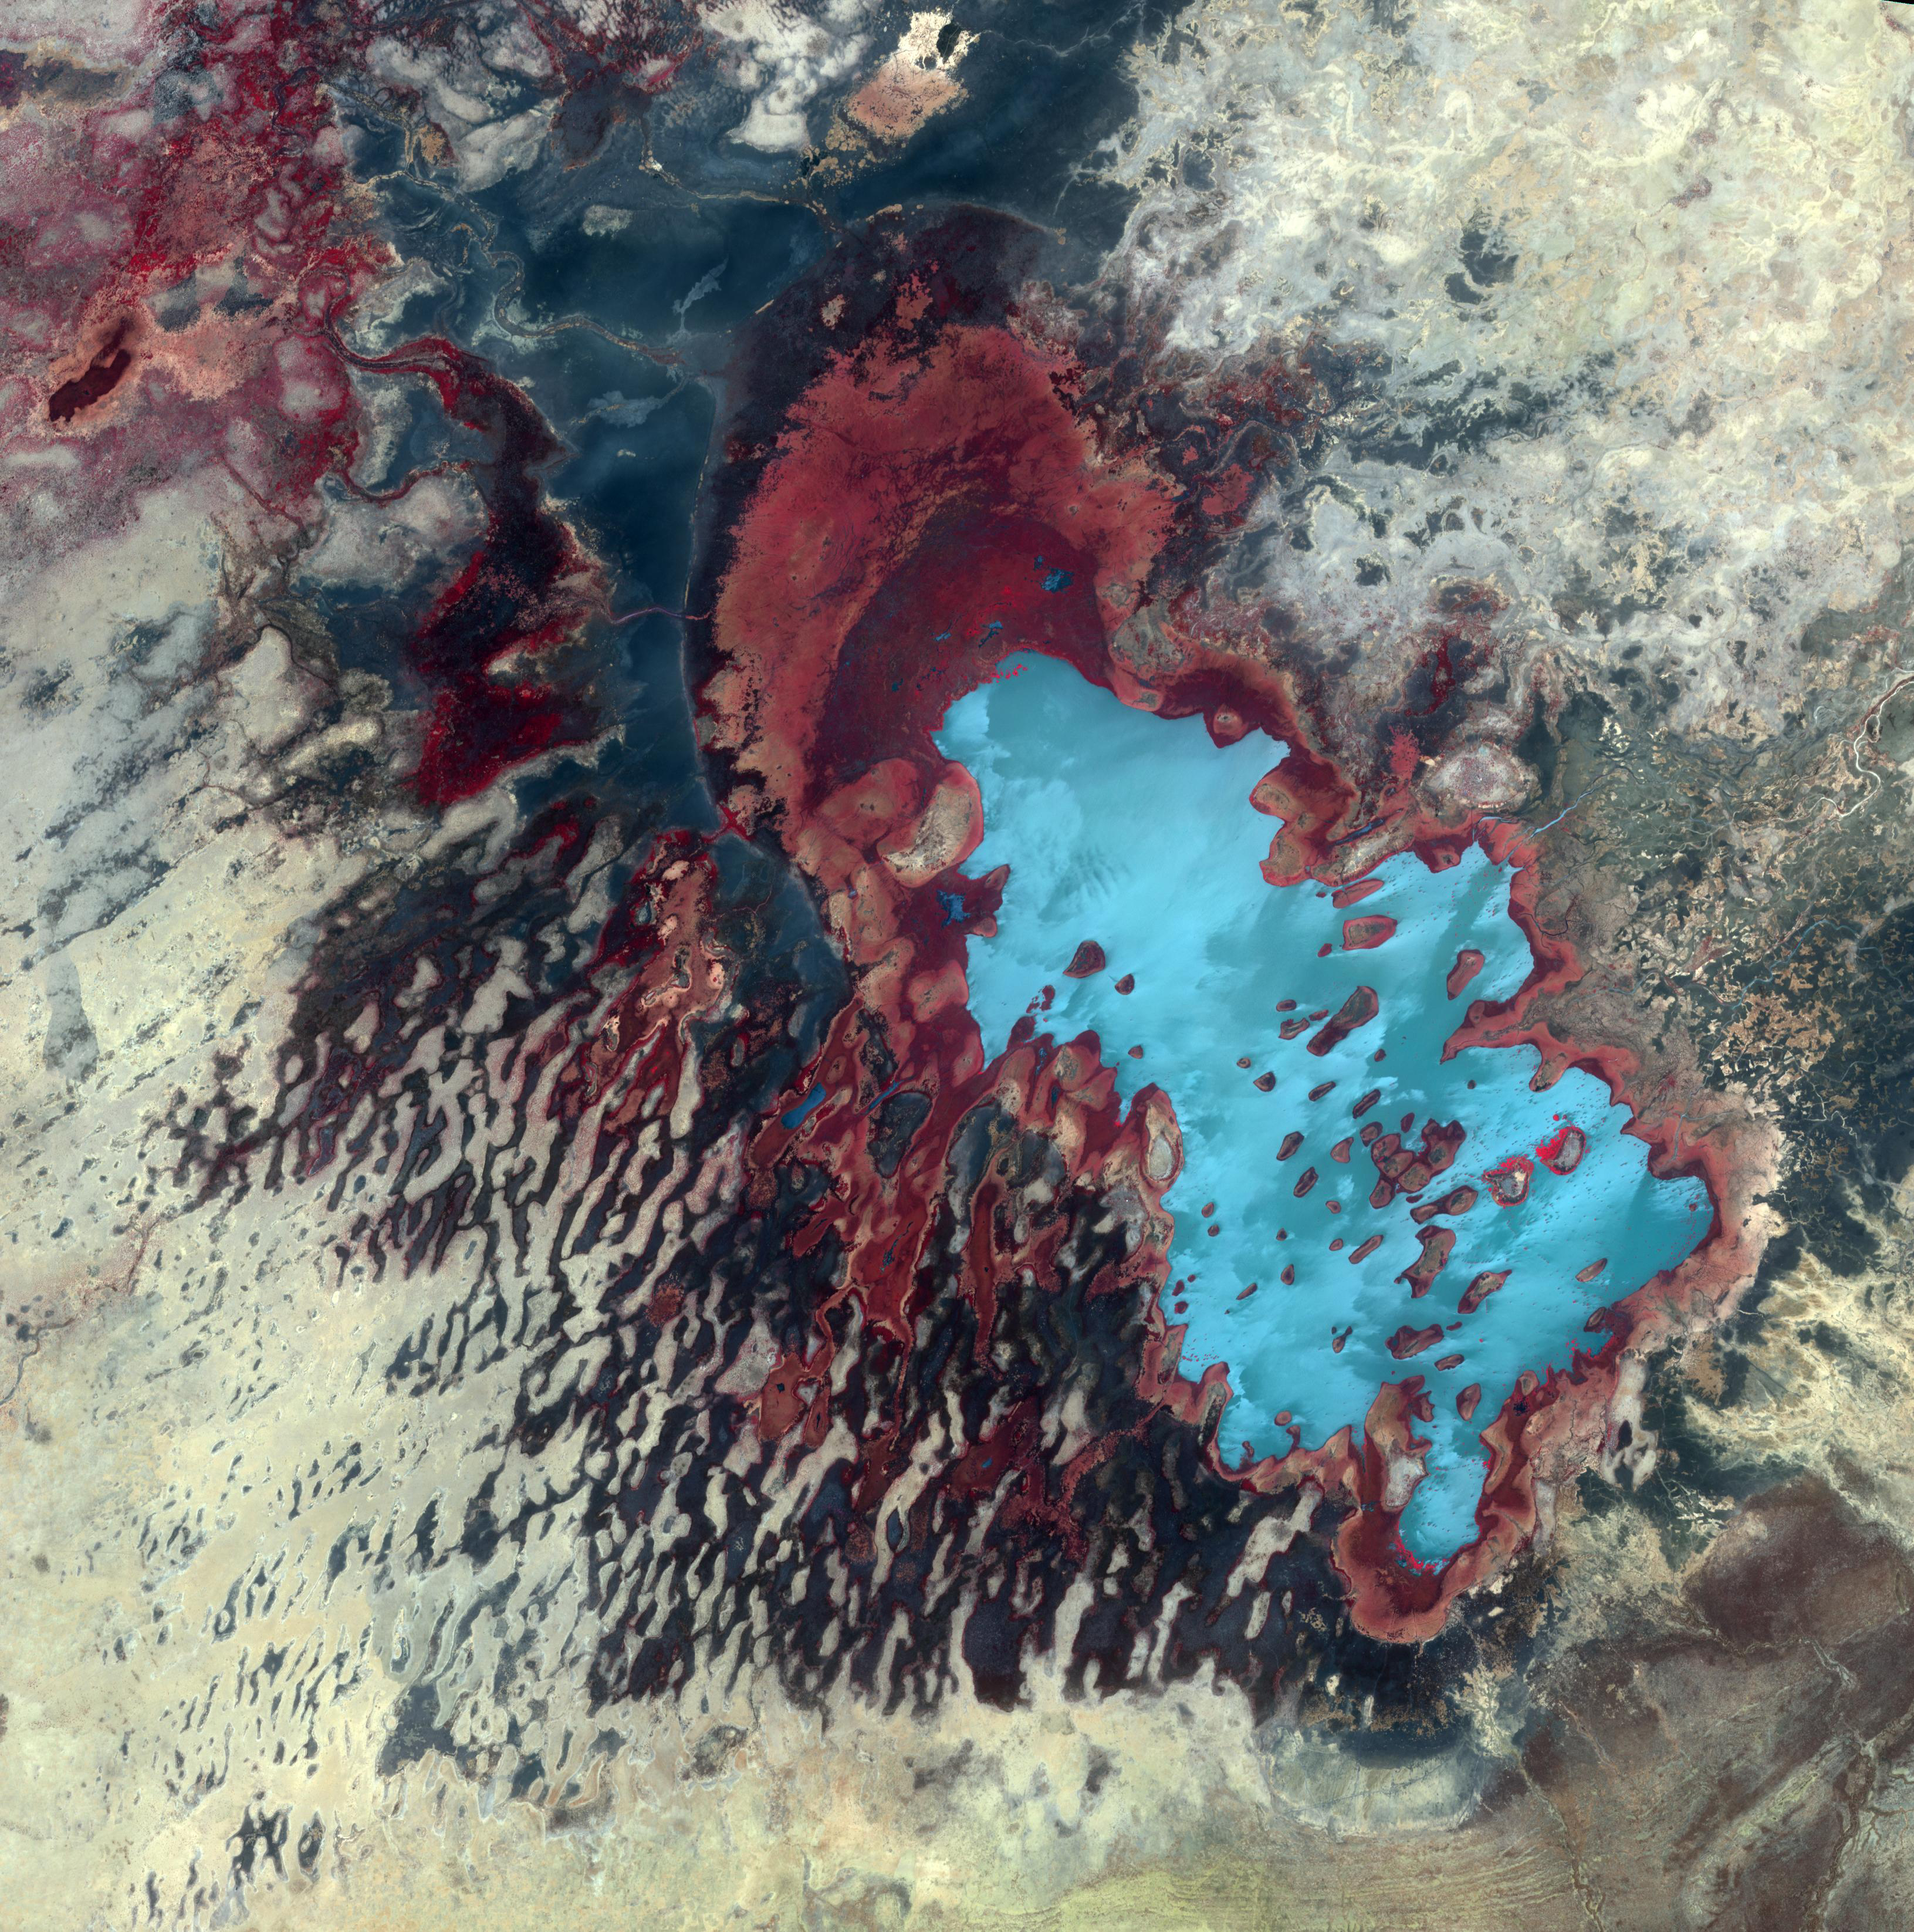

Lake Fitri, Chad

Lake Fitri is located in the center of Chad. It is fed by seasonal rainfall, so its area can triple in wet years. In extreme drought years, the lake may dry out completely. Wadi Batha empties into the lake from the east, and has created a large delta. Inundated linear sand dunes are found in the western and southwestern part of the image. The image was acquired May 19, 2017, covers an area of 48.9 by 48.9 km, and is located at 12.7 degrees north, 17.5 degrees east.

With its 14 spectral bands from the visible to the thermal infrared wavelength region and its high spatial resolution of about 50 to 300 feet (15 to 90 meters), ASTER images Earth to map and monitor the changing surface of our planet. ASTER is one of five Earth-observing instruments launched Dec. 18, 1999, on Terra. The instrument was built by Japan’s Ministry of Economy, Trade and Industry. A joint U.S./Japan science team is responsible for validation and calibration of the instrument and data products.

The broad spectral coverage and high spectral resolution of ASTER provides scientists in numerous disciplines with critical information for surface mapping and monitoring of dynamic conditions and temporal change. Example applications are monitoring glacial advances and retreats; monitoring potentially active volcanoes; identifying crop stress; determining cloud morphology and physical properties; wetlands evaluation; thermal pollution monitoring; coral reef degradation; surface temperature mapping of soils and geology; and measuring surface heat balance.

The U.S. science team is located at NASA’s Jet Propulsion Laboratory in Pasadena, Calif. The Terra mission is part of NASA’s Science Mission Directorate, Washington.

Credit: NASA/METI/AIST/Japan Space Systems, and U.S./Japan ASTER Science Team